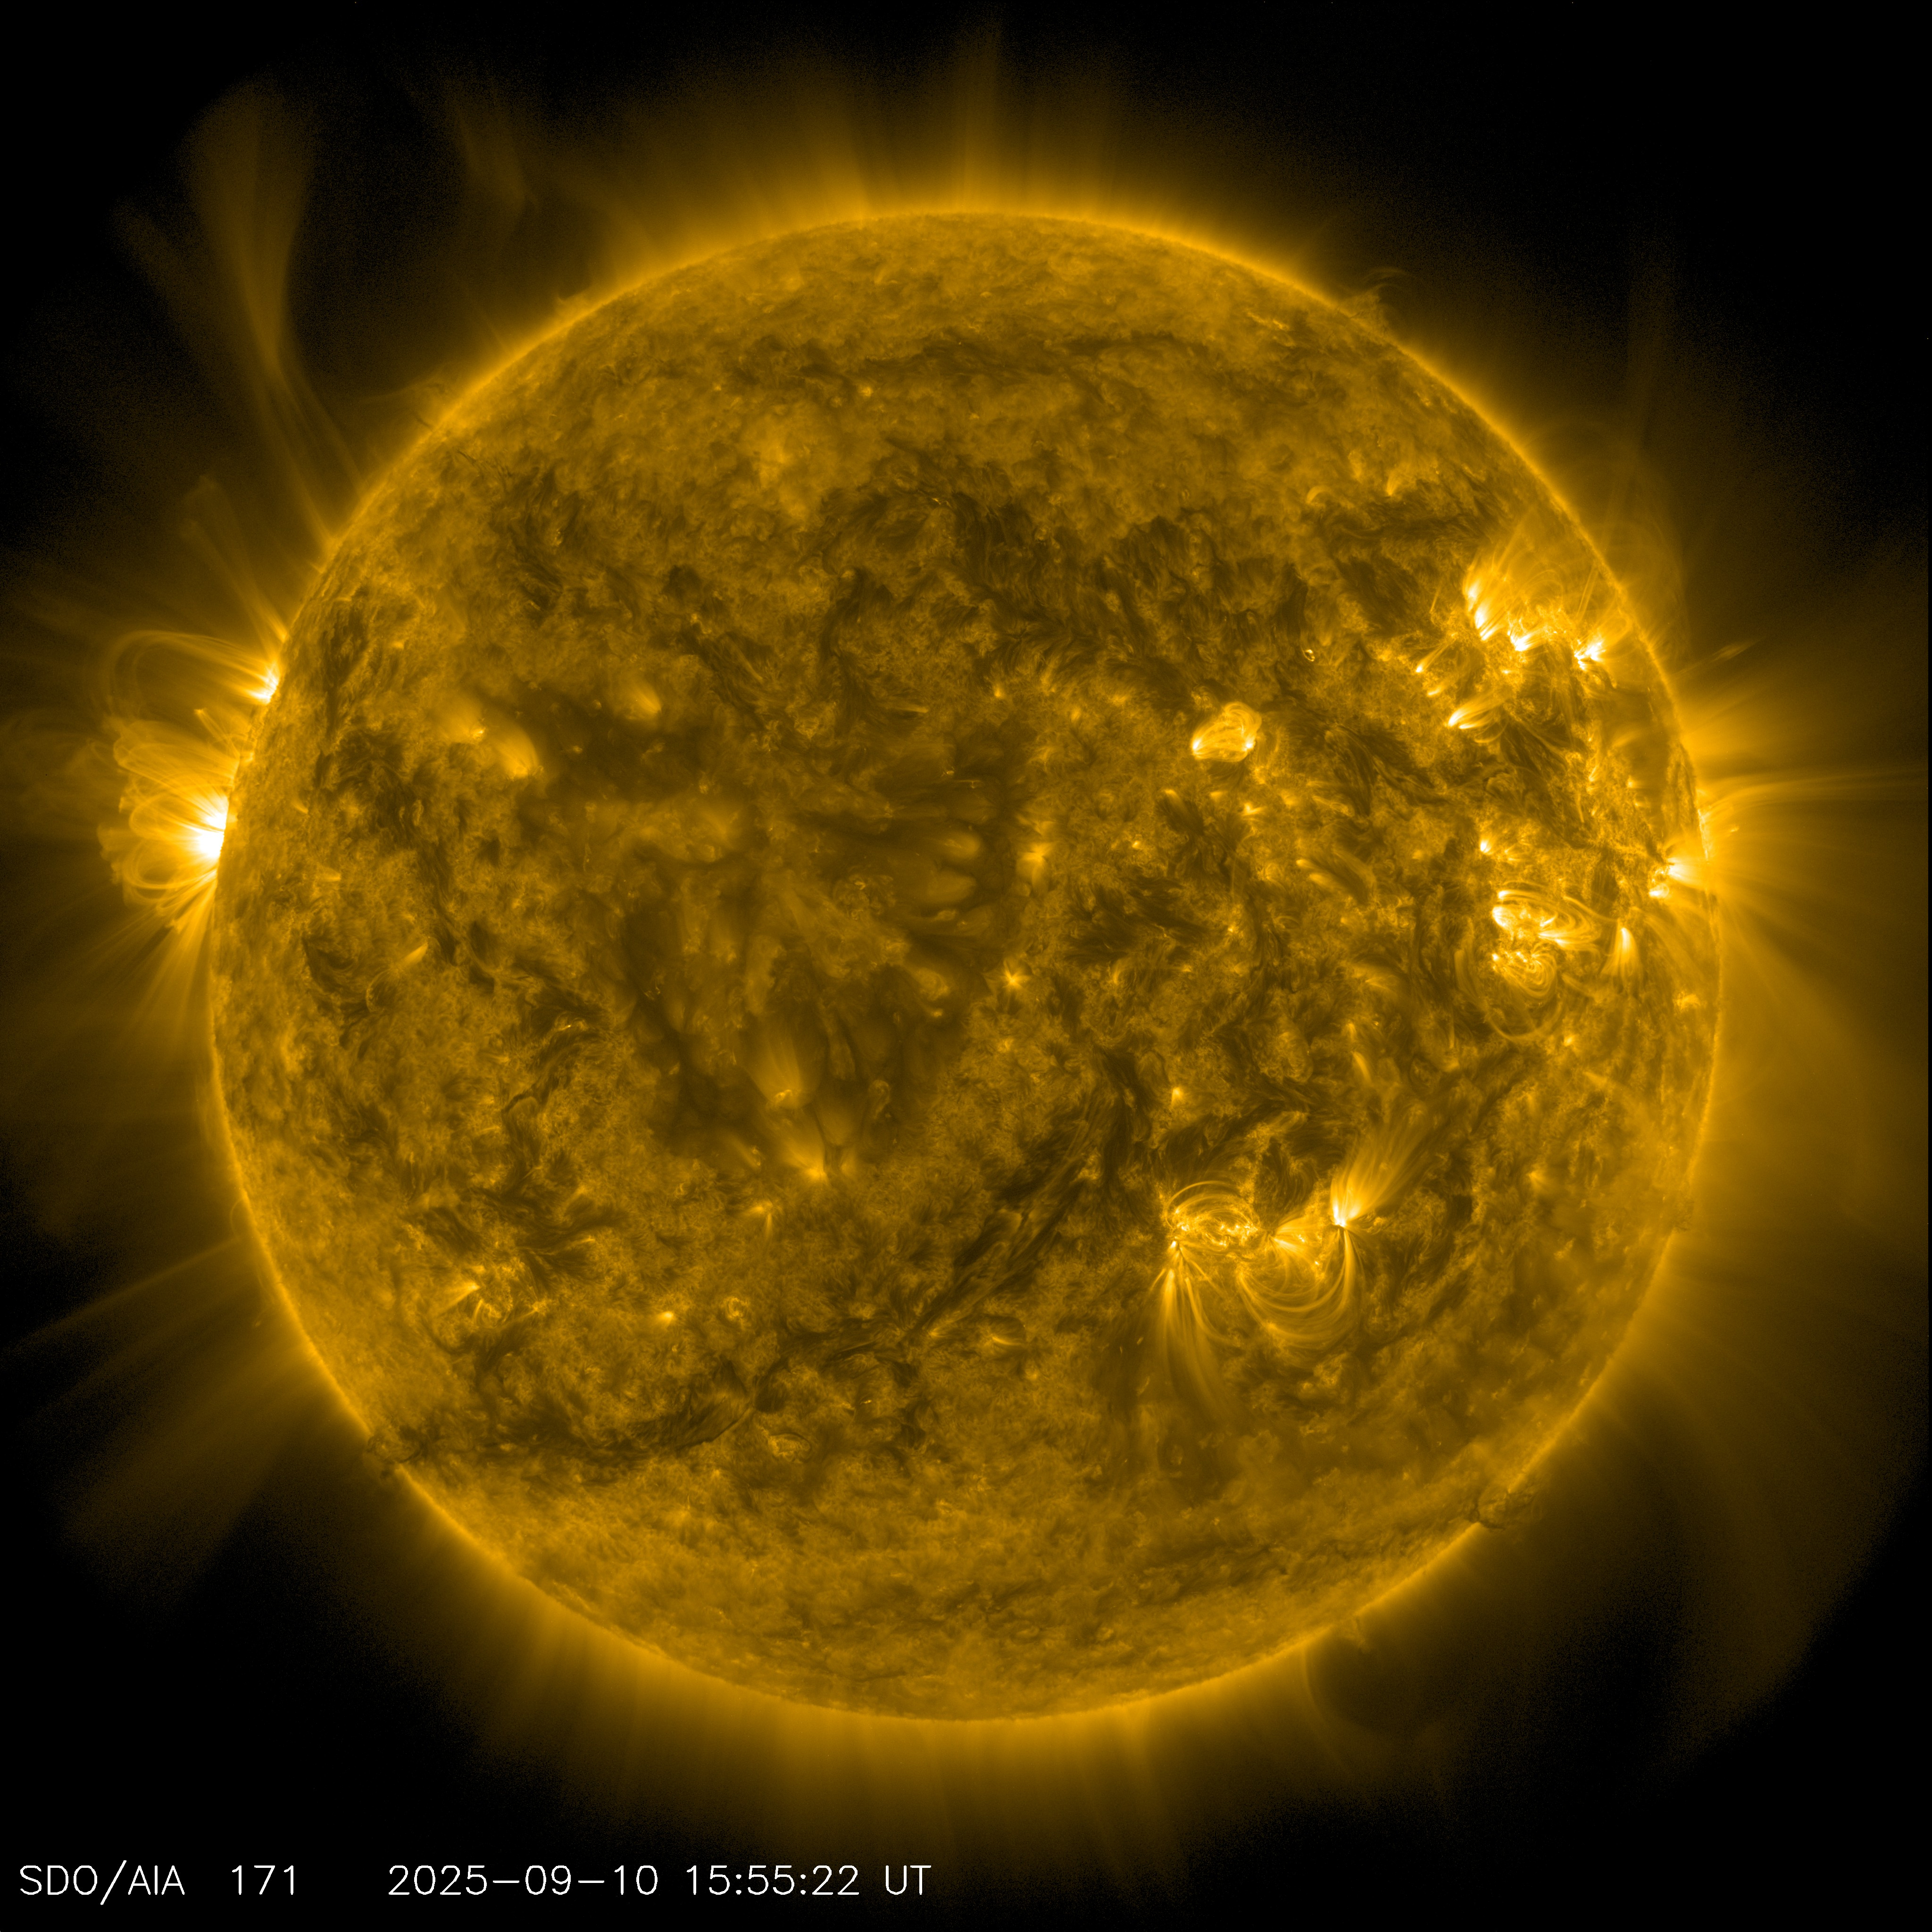

Image of Sun From NASA’s Solar Dynamics Observatory

On Sept. 10, 2025, NASA’s Solar Dynamics Observatory captured this image of the Sun.

SDO is managed by NASA’s Goddard Space Flight Center, Greenbelt, Maryland, for NASA’s Science Mission Directorate in Washington. Its Atmosphere Imaging Assembly was built by the Lockheed Martin Solar Astrophysics Laboratory in Palo Alto, California.

Credit: NASA/GSFC/Solar Dynamics Observatory